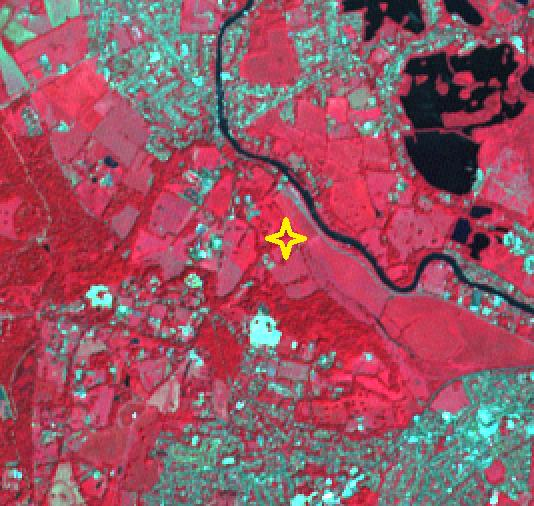

JFK Memorial, Runnymede Meadow, England

A short drive from Windsor, England, west of London, near the Thames, lies Runnymede meadow. Following John Kennedy’s 1963 assassination, the British government commemorated his life by gifting 1.6 ha to the US federal government, making it the only piece of American soil in Britain. The image was acquired June 6, 2016, covers an area of 7.5 by 8 km, and is located at 51.4 degrees north, 0.6 degrees west.

With its 14 spectral bands from the visible to the thermal infrared wavelength region and its high spatial resolution of about 50 to 300 feet (15 to 90 meters), ASTER images Earth to map and monitor the changing surface of our planet. ASTER is one of five Earth-observing instruments launched Dec. 18, 1999, on Terra. The instrument was built by Japan’s Ministry of Economy, Trade and Industry. A joint U.S./Japan science team is responsible for validation and calibration of the instrument and data products.

The broad spectral coverage and high spectral resolution of ASTER provides scientists in numerous disciplines with critical information for surface mapping and monitoring of dynamic conditions and temporal change. Example applications are monitoring glacial advances and retreats; monitoring potentially active volcanoes; identifying crop stress; determining cloud morphology and physical properties; wetlands evaluation; thermal pollution monitoring; coral reef degradation; surface temperature mapping of soils and geology; and measuring surface heat balance.

The U.S. science team is located at NASA’s Jet Propulsion Laboratory in Pasadena, Calif. The Terra mission is part of NASA’s Science Mission Directorate, Washington.

Credit: NASA/METI/AIST/Japan Space Systems, and U.S./Japan ASTER Science Team